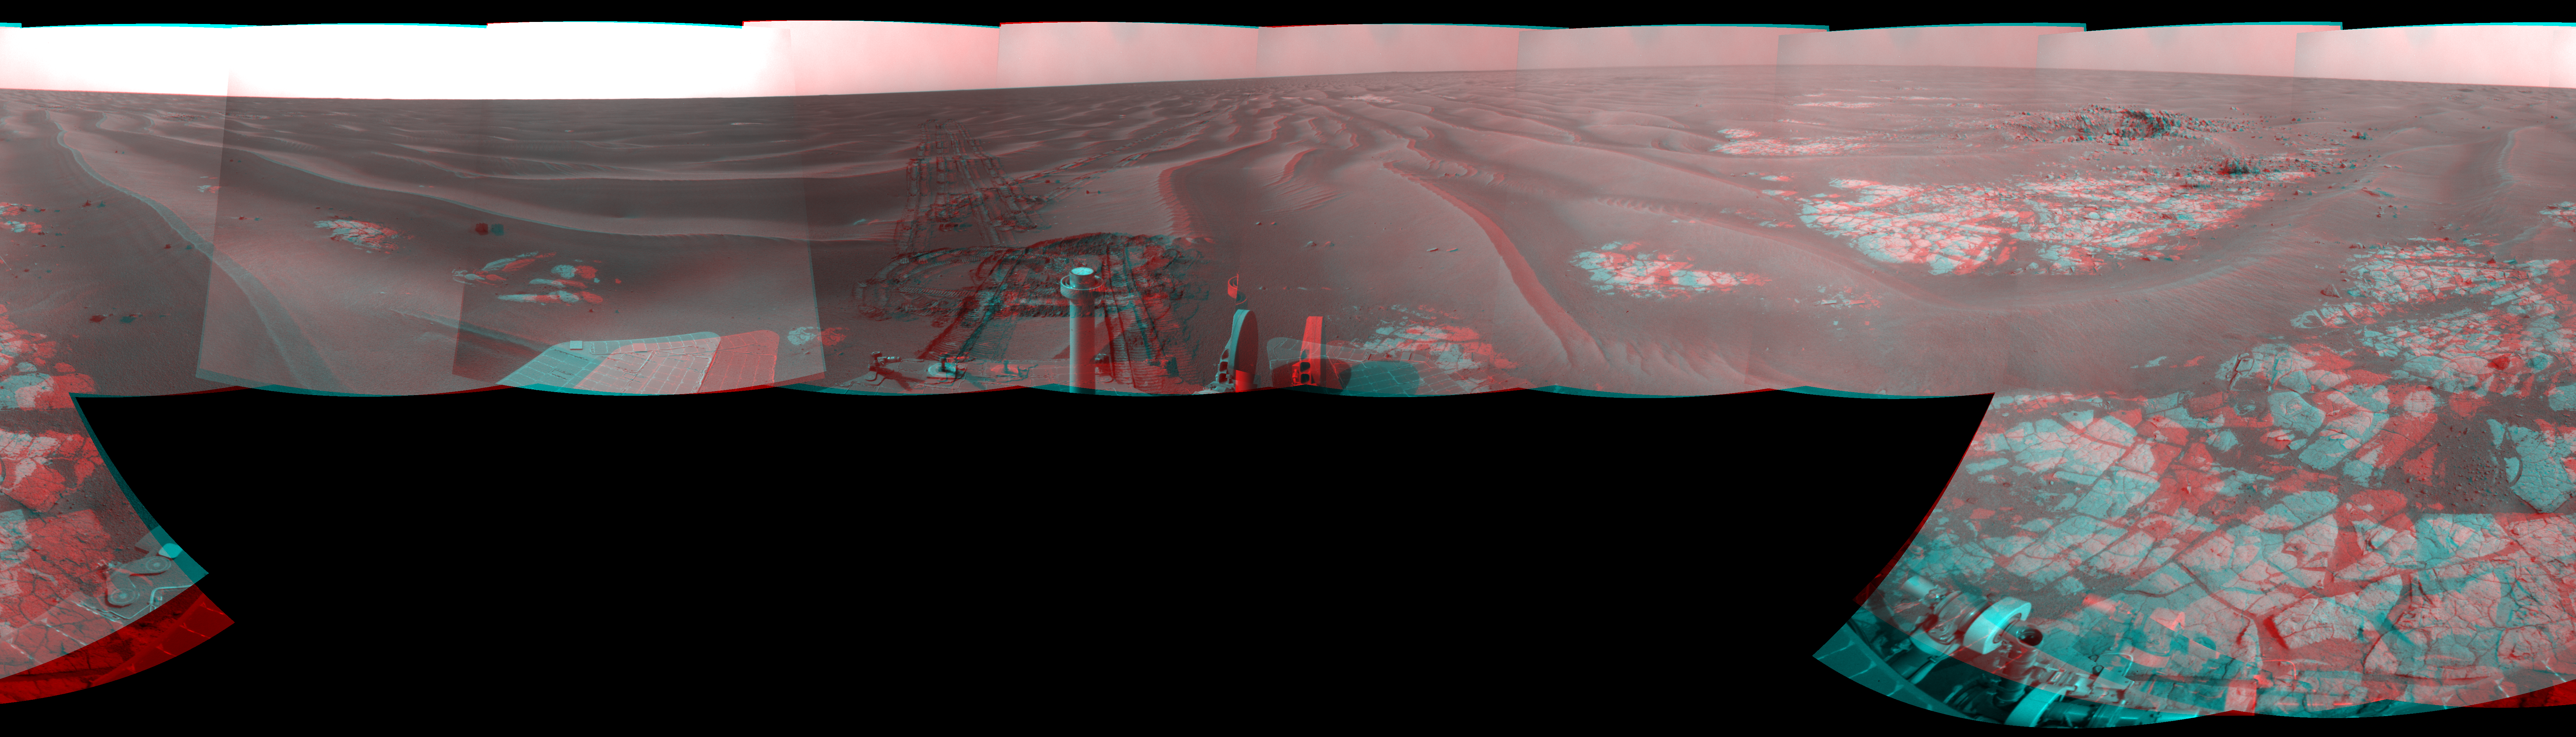

Opportunity at ‘Cook Islands’ (Stereo)

Left-eye view of a color stereo pair for PIA11854

Right-eye view of a color stereo pair for PIA11854

NASA’s Mars Exploration Rover Opportunity used its navigation camera to take the images combined into this full-circle view of the rover’s surroundings during the 1,825th Martian day, or sol, of Opportunity’s surface mission (March 12, 2009). North is at the top.

This view combines images from the left-eye and right-eye sides of the navigation camera. It appears three-dimensional when viewed through red-blue glasses with the red lens on the left.

The rover had driven half a meter (1.5 feet) earlier on Sol 1825 to fine-tune its location for placing its robotic arm onto an exposed patch of outcrop including a target area informally called “Cook Islands.” On the preceding sol, Opportunity turned around to drive frontwards and then drove 4.5 meters (15 feet) toward this outcrop. The tracks from the SOl 1824 drive are visible near the center of this view at about the 11 o’clock position. For scale, the distance between the parallel wheel tracks is about 1 meter (about 40 inches). Opportunity had previously been driving backward as a strategy to redistribute lubrication in a wheel drawing more electrical current than usual.

The outcrop exposure that includes “Cook Islands” is visible just below the center of the image.

The terrain in this portion of Mars’ Meridiani Planum region includes dark-toned sand ripples and lighter-toned bedrock.

This view is presented as a cylindrical-perspective projection with geometric seam correction.

Credit: NASA/JPL-Caltech